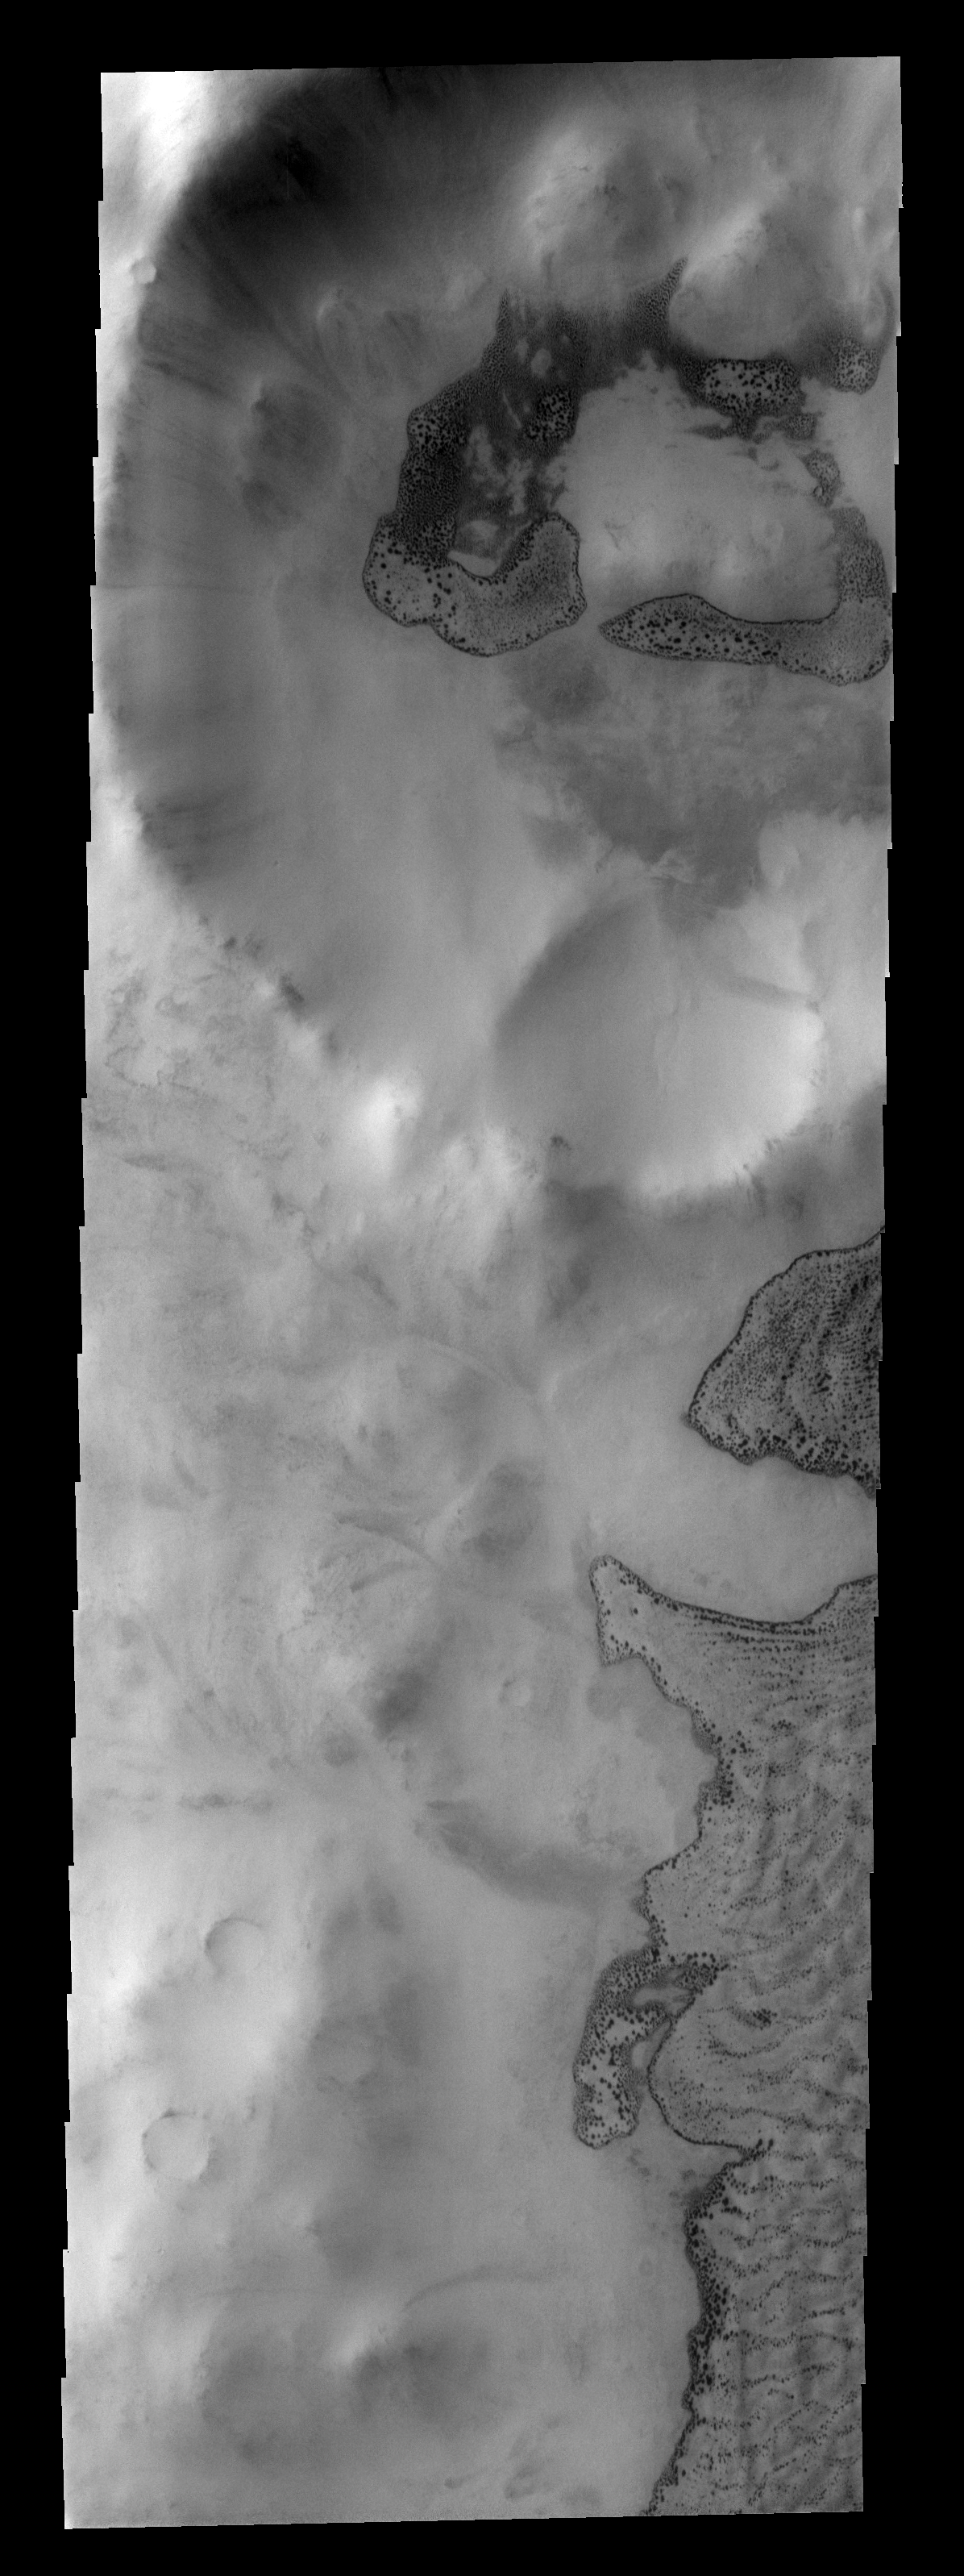

Frosty Dunes

This image shows part of Phillips Crater and a small crater on its rim. Dark dunes occur within both craters, seen here with their winter frost covers beginning to disappear.

Image information: VIS instrument. Latitude -65.5N, Longitude 312.1E. 17 meter/pixel resolution.

Please see the THEMIS Data Citation Note for details on crediting THEMIS images.

Note: this THEMIS visual image has not been radiometrically nor geometrically calibrated for this preliminary release. An empirical correction has been performed to remove instrumental effects. A linear shift has been applied in the cross-track and down-track direction to approximate spacecraft and planetary motion. Fully calibrated and geometrically projected images will be released through the Planetary Data System in accordance with Project policies at a later time.

NASA’s Jet Propulsion Laboratory manages the 2001 Mars Odyssey mission for NASA’s Office of Space Science, Washington, D.C. The Thermal Emission Imaging System (THEMIS) was developed by Arizona State University, Tempe, in collaboration with Raytheon Santa Barbara Remote Sensing. The THEMIS investigation is led by Dr. Philip Christensen at Arizona State University. Lockheed Martin Astronautics, Denver, is the prime contractor for the Odyssey project, and developed and built the orbiter. Mission operations are conducted jointly from Lockheed Martin and from JPL, a division of the California Institute of Technology in Pasadena.

Credit: NASA/JPL/ASU